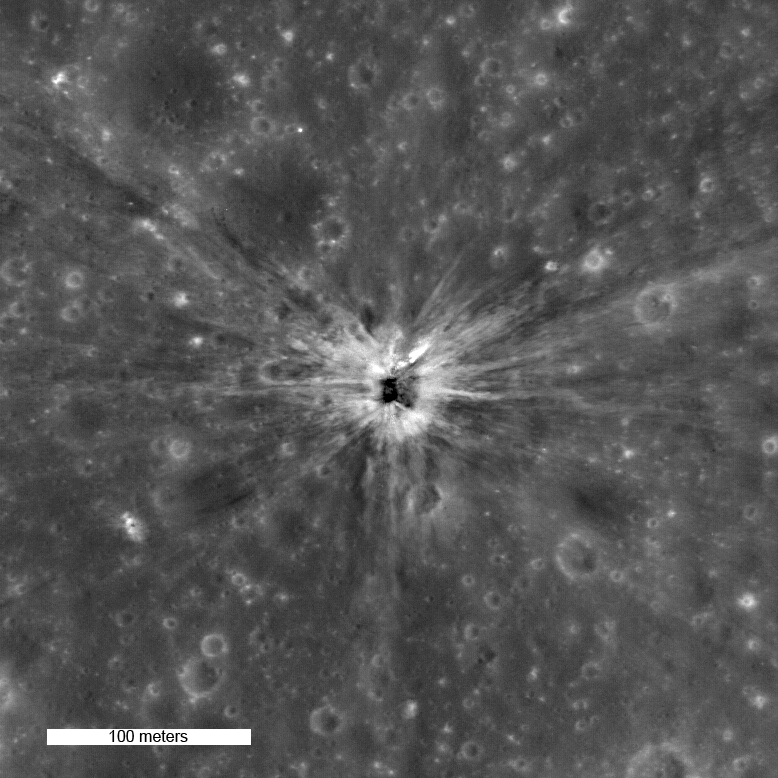

Rocket Impacts Recorded by the Apollo Seismic Network

On April 14th 1970, the Apollo 13 Saturn IVB upper stage impacted the Moon North of Mare Cognitum, at -2.55° latitude, -27.88° East longitude. The impact crater, which is roughly 30 meters in diameter, is clearly visible in LROC NAC image M109420042LE.

NASA’s Goddard Space Flight Center built and manages the mission for the Exploration Systems Mission Directorate at NASA Headquarters in Washington. The Lunar Reconnaissance Orbiter Camera was designed to acquire data for landing site certification and to conduct polar illumination studies and global mapping. Operated by Arizona State University, LROC consists of a pair of narrow-angle cameras (NAC) and a single wide-angle camera (WAC). The mission is expected to return over 70 terabytes of image data.

Credit: NASA/GSFC/Arizona State University